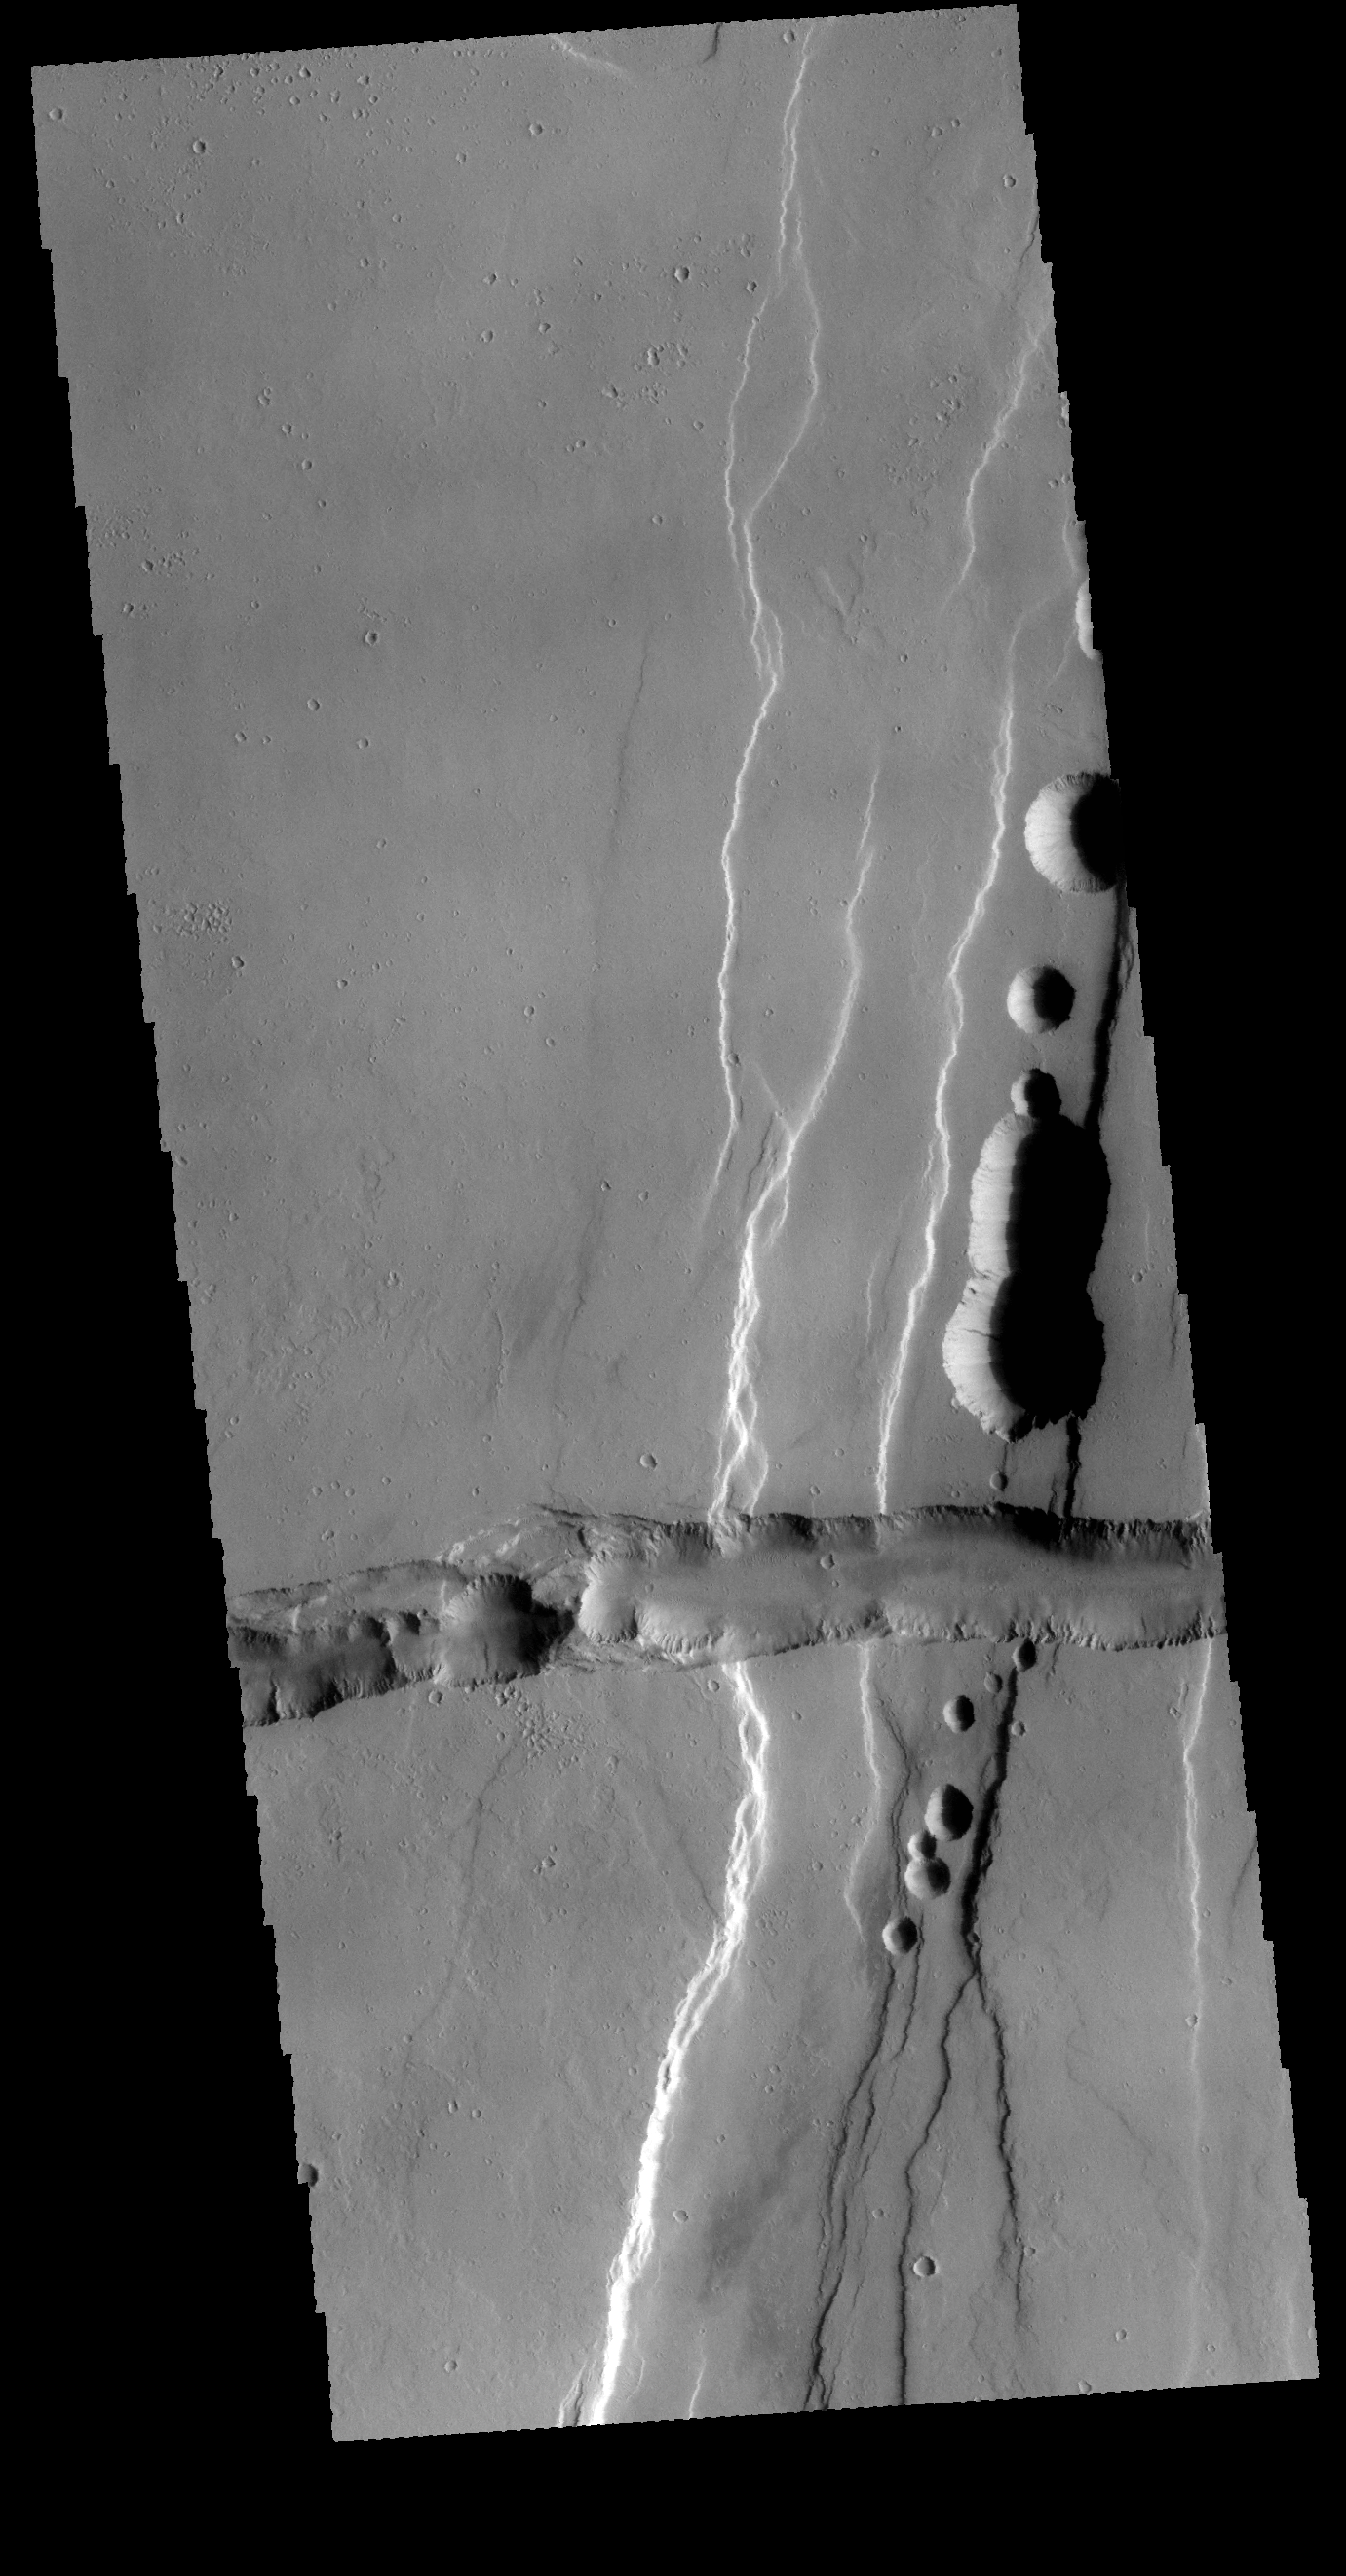

Tractus Catena

This VIS image shows part of Tractus Catena, just one of many north/south trending tectonic graben located south of Alba Mons. The features running vertically in the image are part of Tractus Catena. While other graben in the area are identified as fossae [defined as a long, narrow depression], the circular depressions within this graben lead to the desriptor name catena [defined as a chain of craters]. In this case the craters are a result of roof collapse into an underlying open space such as a lava tube. Cross cutting and perpendicular to Tractus Catena is a younger graben.

Credit: NASA/JPL-Caltech/ASU